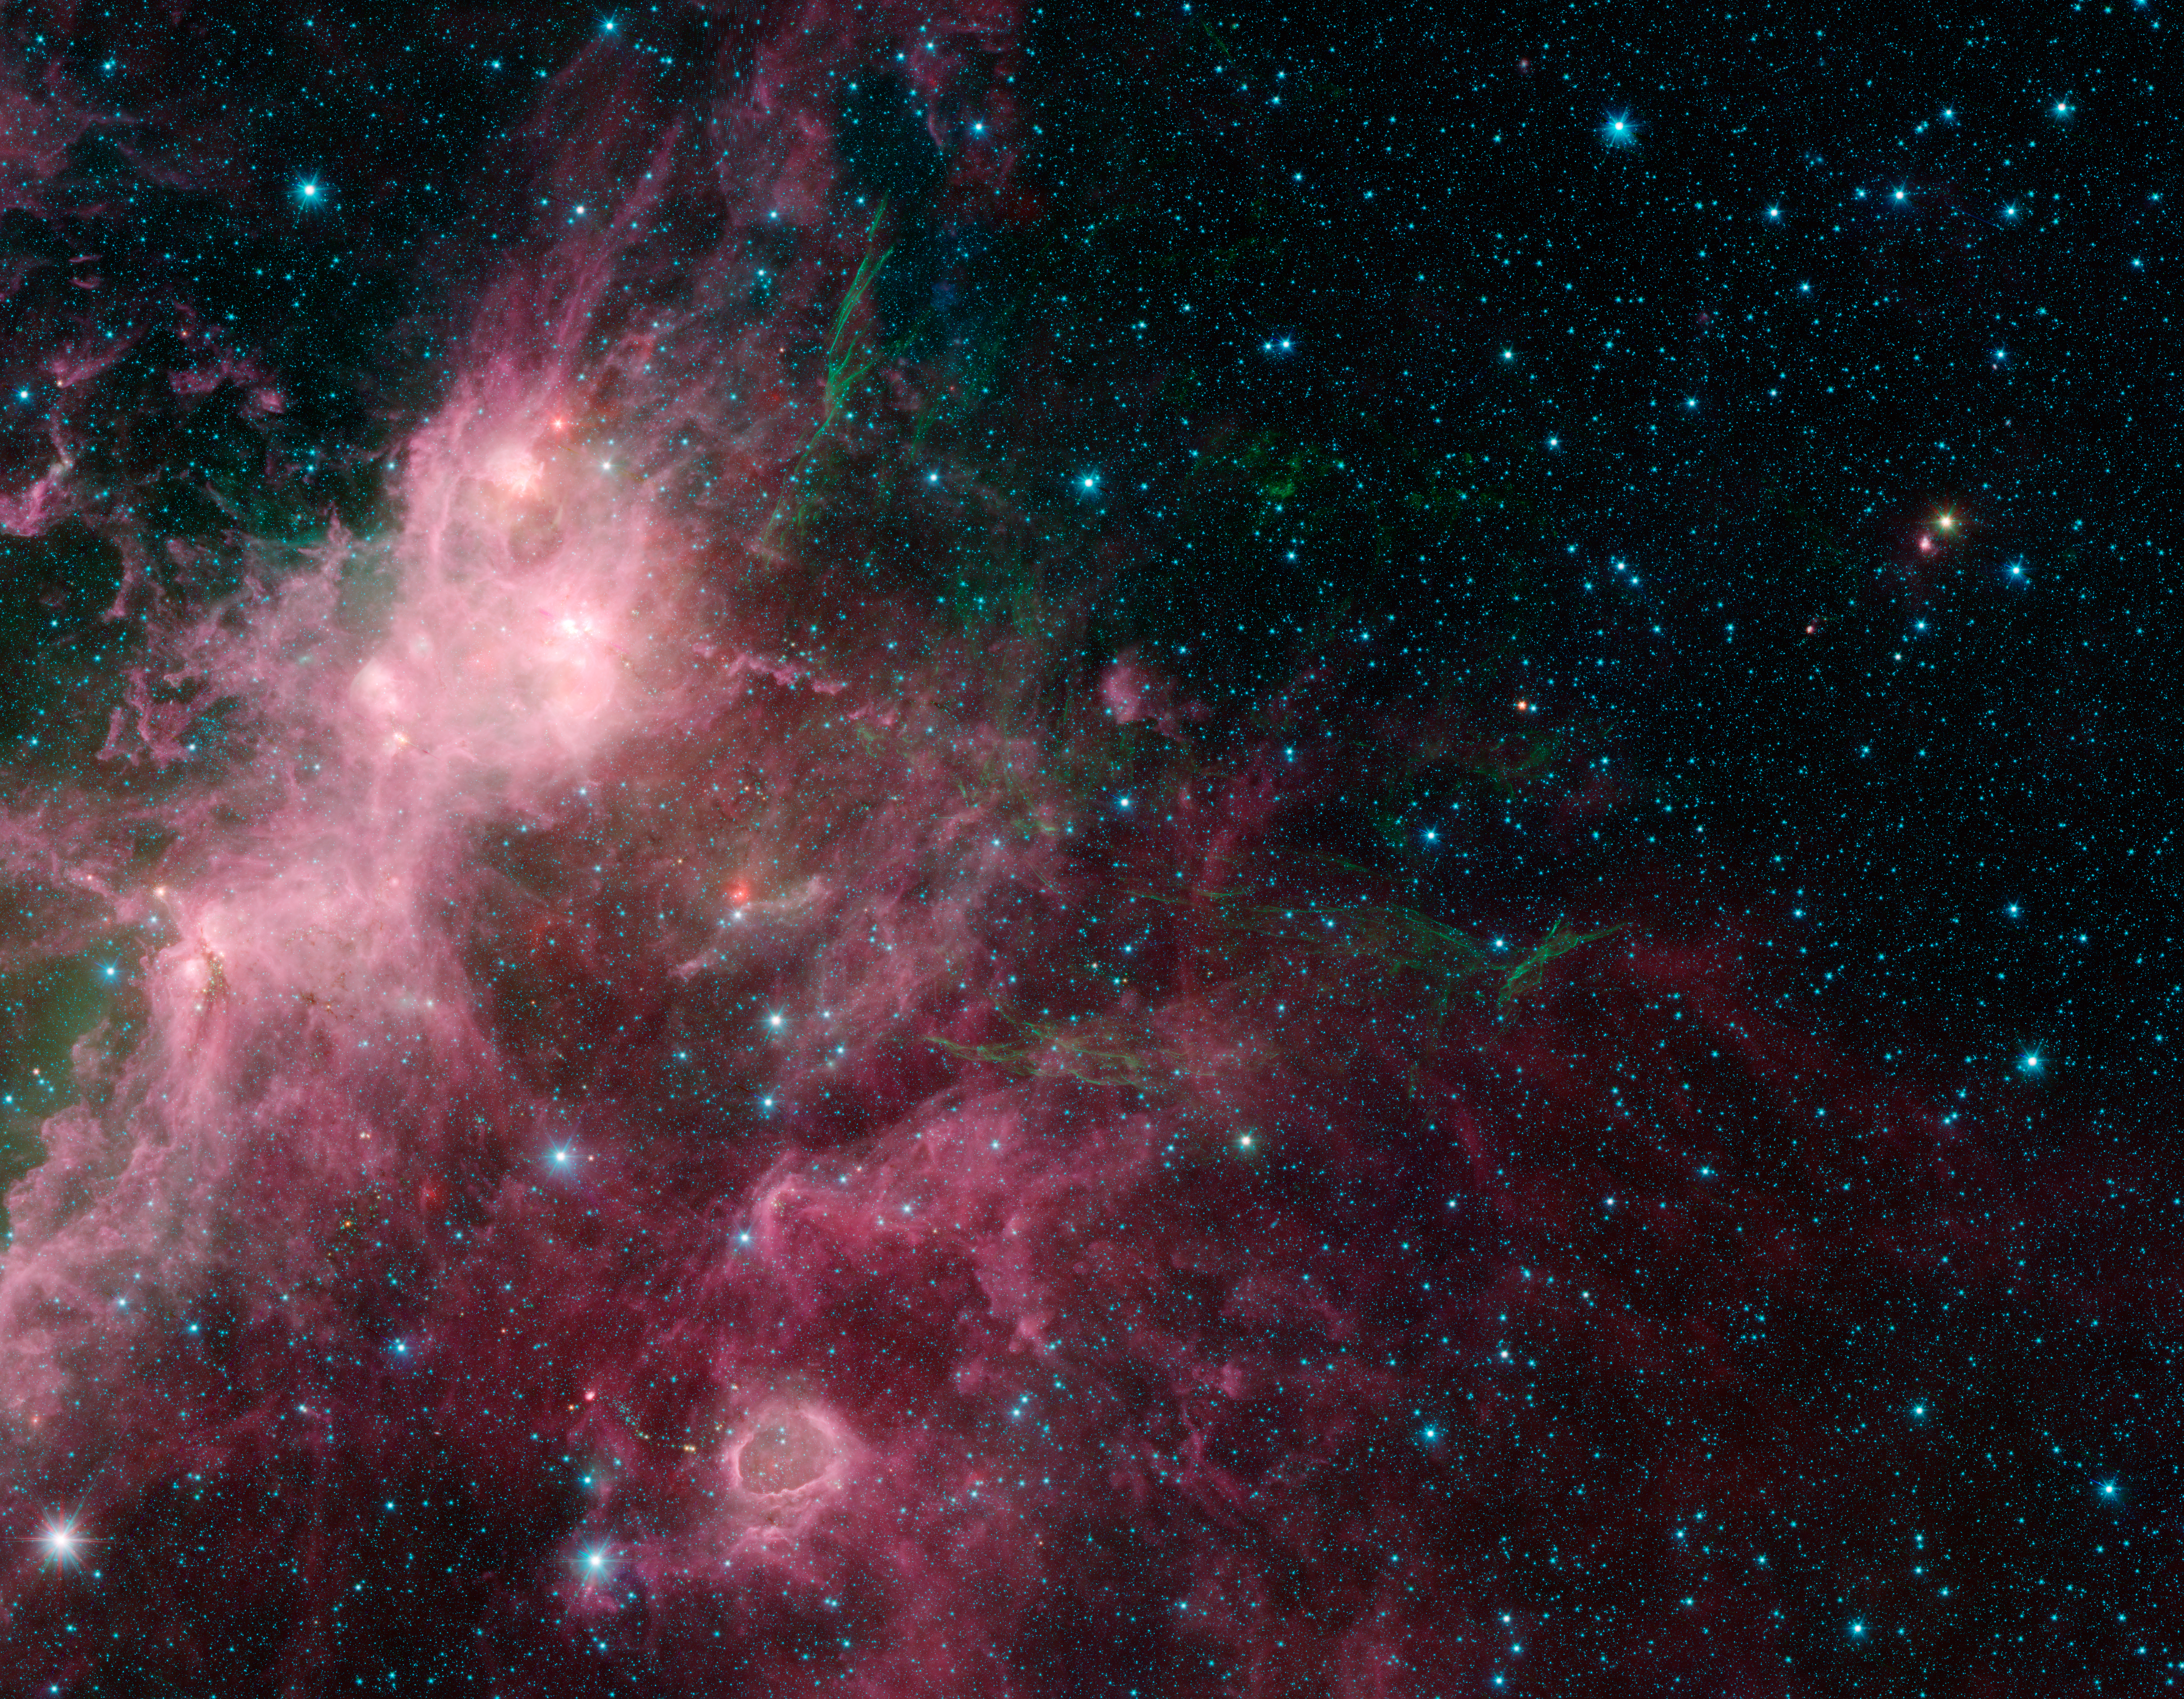

Life and Death Intermingled

In what may look to some like an undersea image of coral and seaweed, a new image from NASA’s Spitzer Space Telescope is showing the birth and death of stars. In this view, infrared data from Spitzer are green and blue, while longer-wavelength infrared light from NASA’s Wide-field Infrared Survey Explorer (WISE) are red.

The stringy, seaweed-like filaments are the blown out remnants of a star that exploded in a supernova. The billowy clouds seen in pink are sites of massive star formation. Clusters of massive stars can be seen lighting up the clouds, and a bubble carved out from massive stars is seen near the bottom.

This region contains portions of what are known as the W3 and W5 star-forming regions.

In this image, Spitzer’s 3.6- and 4.5-micron data are blue and green, respectively, while WISE’s 12-micron data are red. The Spitzer data were taken as part of the mission’s Galactic Legacy Infrared Mid-Plane Survey Extraordinaire 360, or Glimpse 360 project, which is pointing the Spitzer Space Telescope away from the galactic center to complete a full 360-degree scan of the Milky Way plane.

WISE all-sky observations are boosting Spitzer’s imaging capabilities by providing the longer-wavelength infrared coverage the mission lost when it ran out of coolant, as planned, in 2009.

NASA’s Jet Propulsion Laboratory, Pasadena, Calif., manages the Spitzer Space Telescope mission for NASA’s Science Mission Directorate, Washington. Science operations are conducted at the Spitzer Science Center at the California Institute of Technology in Pasadena. Data are archived at the Infrared Science Archive housed at the Infrared Processing and Analysis Center at Caltech. Caltech manages JPL for NASA.

Credit: NASA/JPL-Caltech/University of Wisconsin